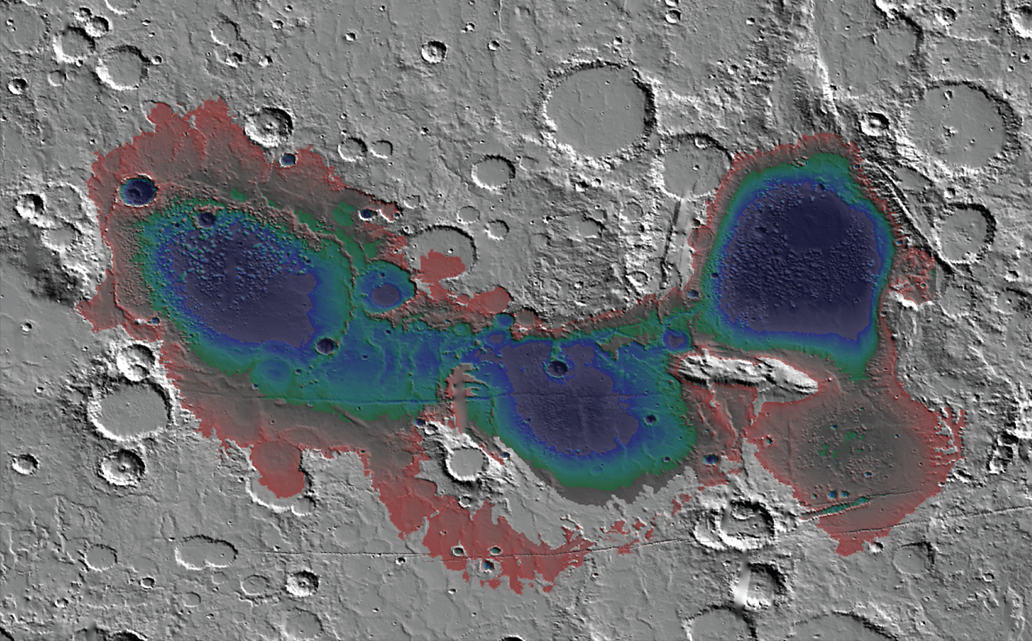

Estimated Water Depths in Ancient Martian Sea

Figure 1

The Eridania basin of southern Mars is believed to have held a sea about 3.7 billion years ago, with seafloor deposits likely resulting from underwater hydrothermal activity. This graphic shows estimated depths of water in that ancient sea.

A recent estimate of the total water volume of the ancient Eridania sea is about 50,000 cubic miles (210,000 cubic kilometers), about nine times the total volume of North America’s Great Lakes. The map covers an area about 530 miles (850 kilometers) wide.

The reference bar (Figure 1) indicates color coding of depth, from red, at right, showing depth of about 300 feet (100 meters) to black showing depth more than 10 times that depth. This graphic was included in a 2017 report “Ancient hydrothermal seafloor deposits in Eridania basin on Mars” in Nature Communications.

Credit: NASA